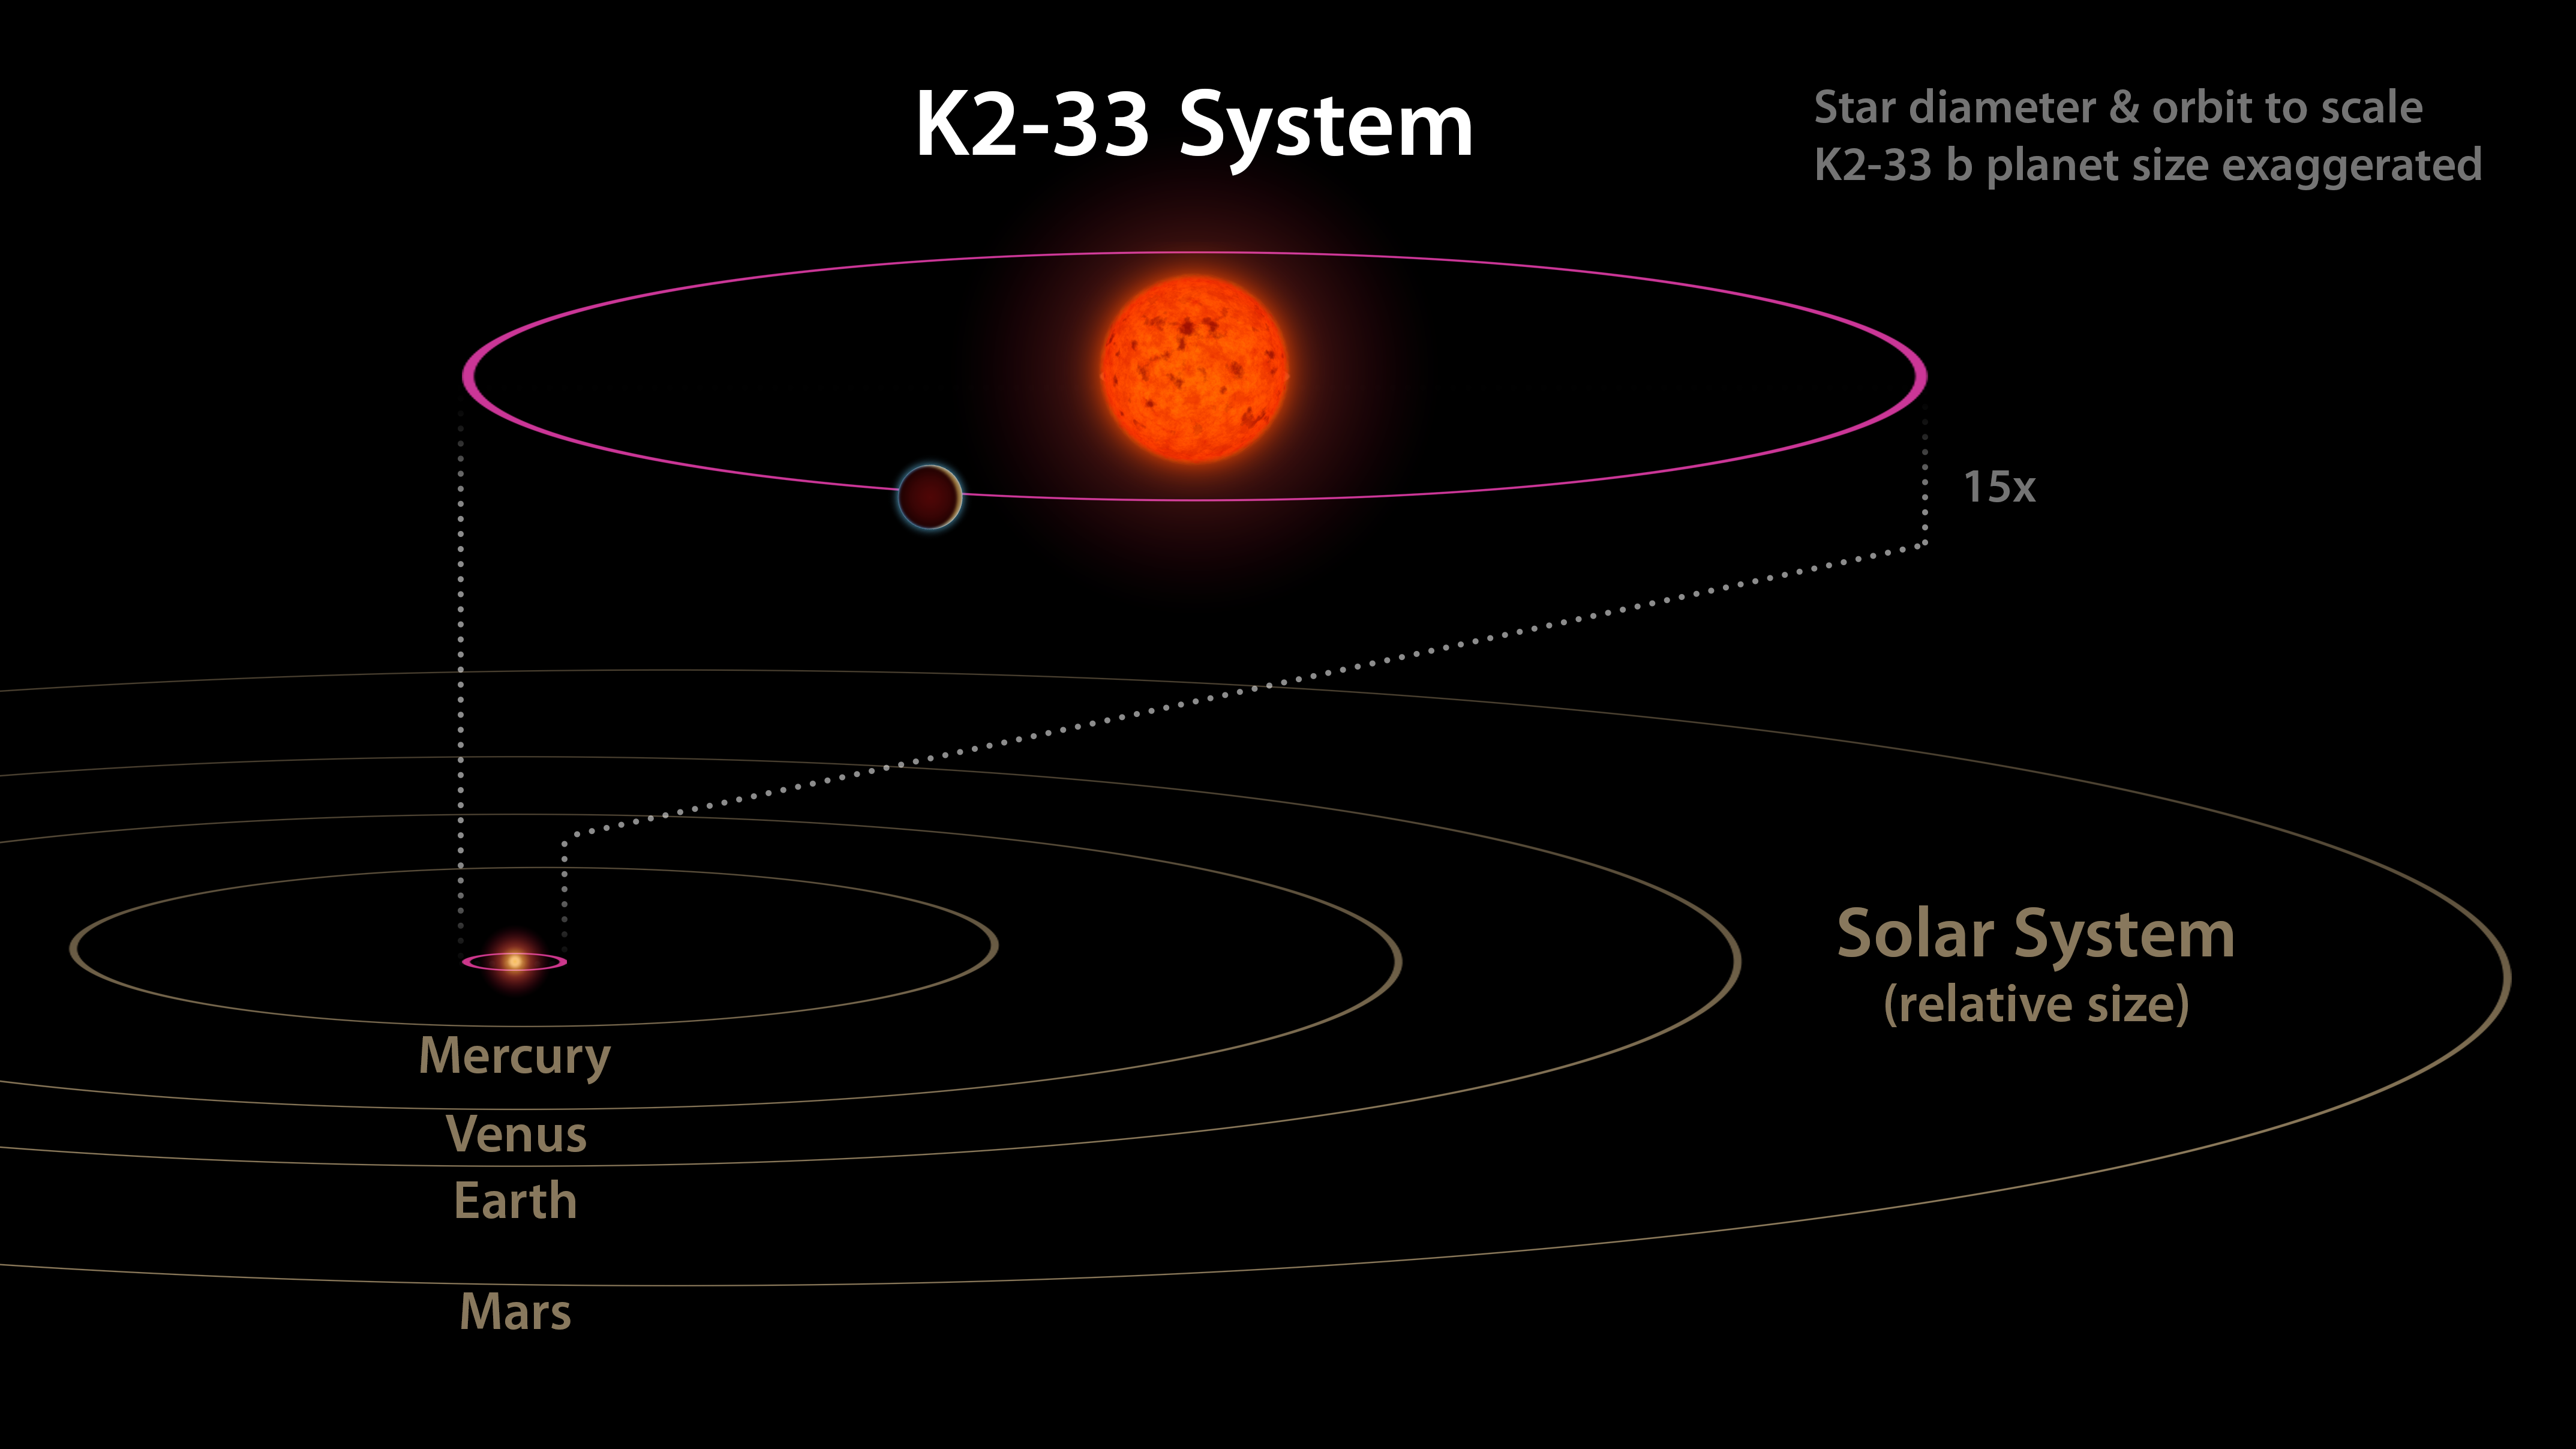

Comparing K2-33 to our Solar System

This image shows the K2-33 system, and its planet K2-33b, compared to our own solar system. The planet has a five-day orbit, whereas Mercury orbits our sun in 88 days. The planet is also nearly 10 times closer to its star than Mercury is to the sun.

NASA’s Ames Research Center in California’s Silicon Valley manages the Kepler and K2 missions for NASA’s Science Mission Directorate. NASA’s Jet Propulsion Laboratory in Pasadena, California, managed Kepler mission development. Ball Aerospace & Technologies Corporation operates the flight system with support from the Laboratory for Atmospheric and Space Physics at the University of Colorado in Boulder.

Credit: NASA/JPL-Caltech